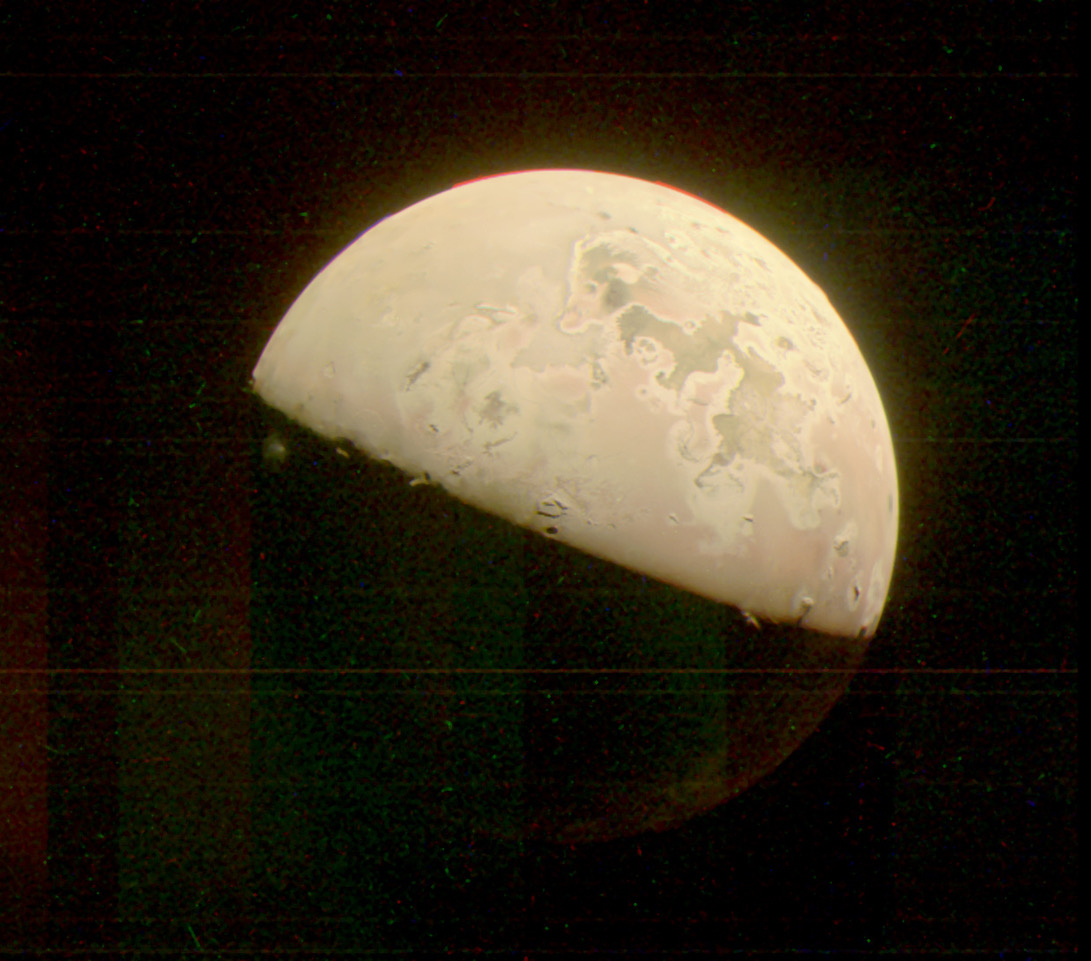

Io Plume Captured by JunoCam

This image of Jupiter’s moon Io was taken by the JunoCam visible-light imager as NASA’s Juno spacecraft flew past the Jovian moon on October 15, 2023. A plume over the location of the volcano Prometheus can be seen just standing out from the darkness on the left side of the image, just below the terminator (the line dividing day and night).

Figure A is an annotated version of the image indicating the location of the volcanic plume.

Credit: NASA/JPL-Caltech/SwRI/MSSS